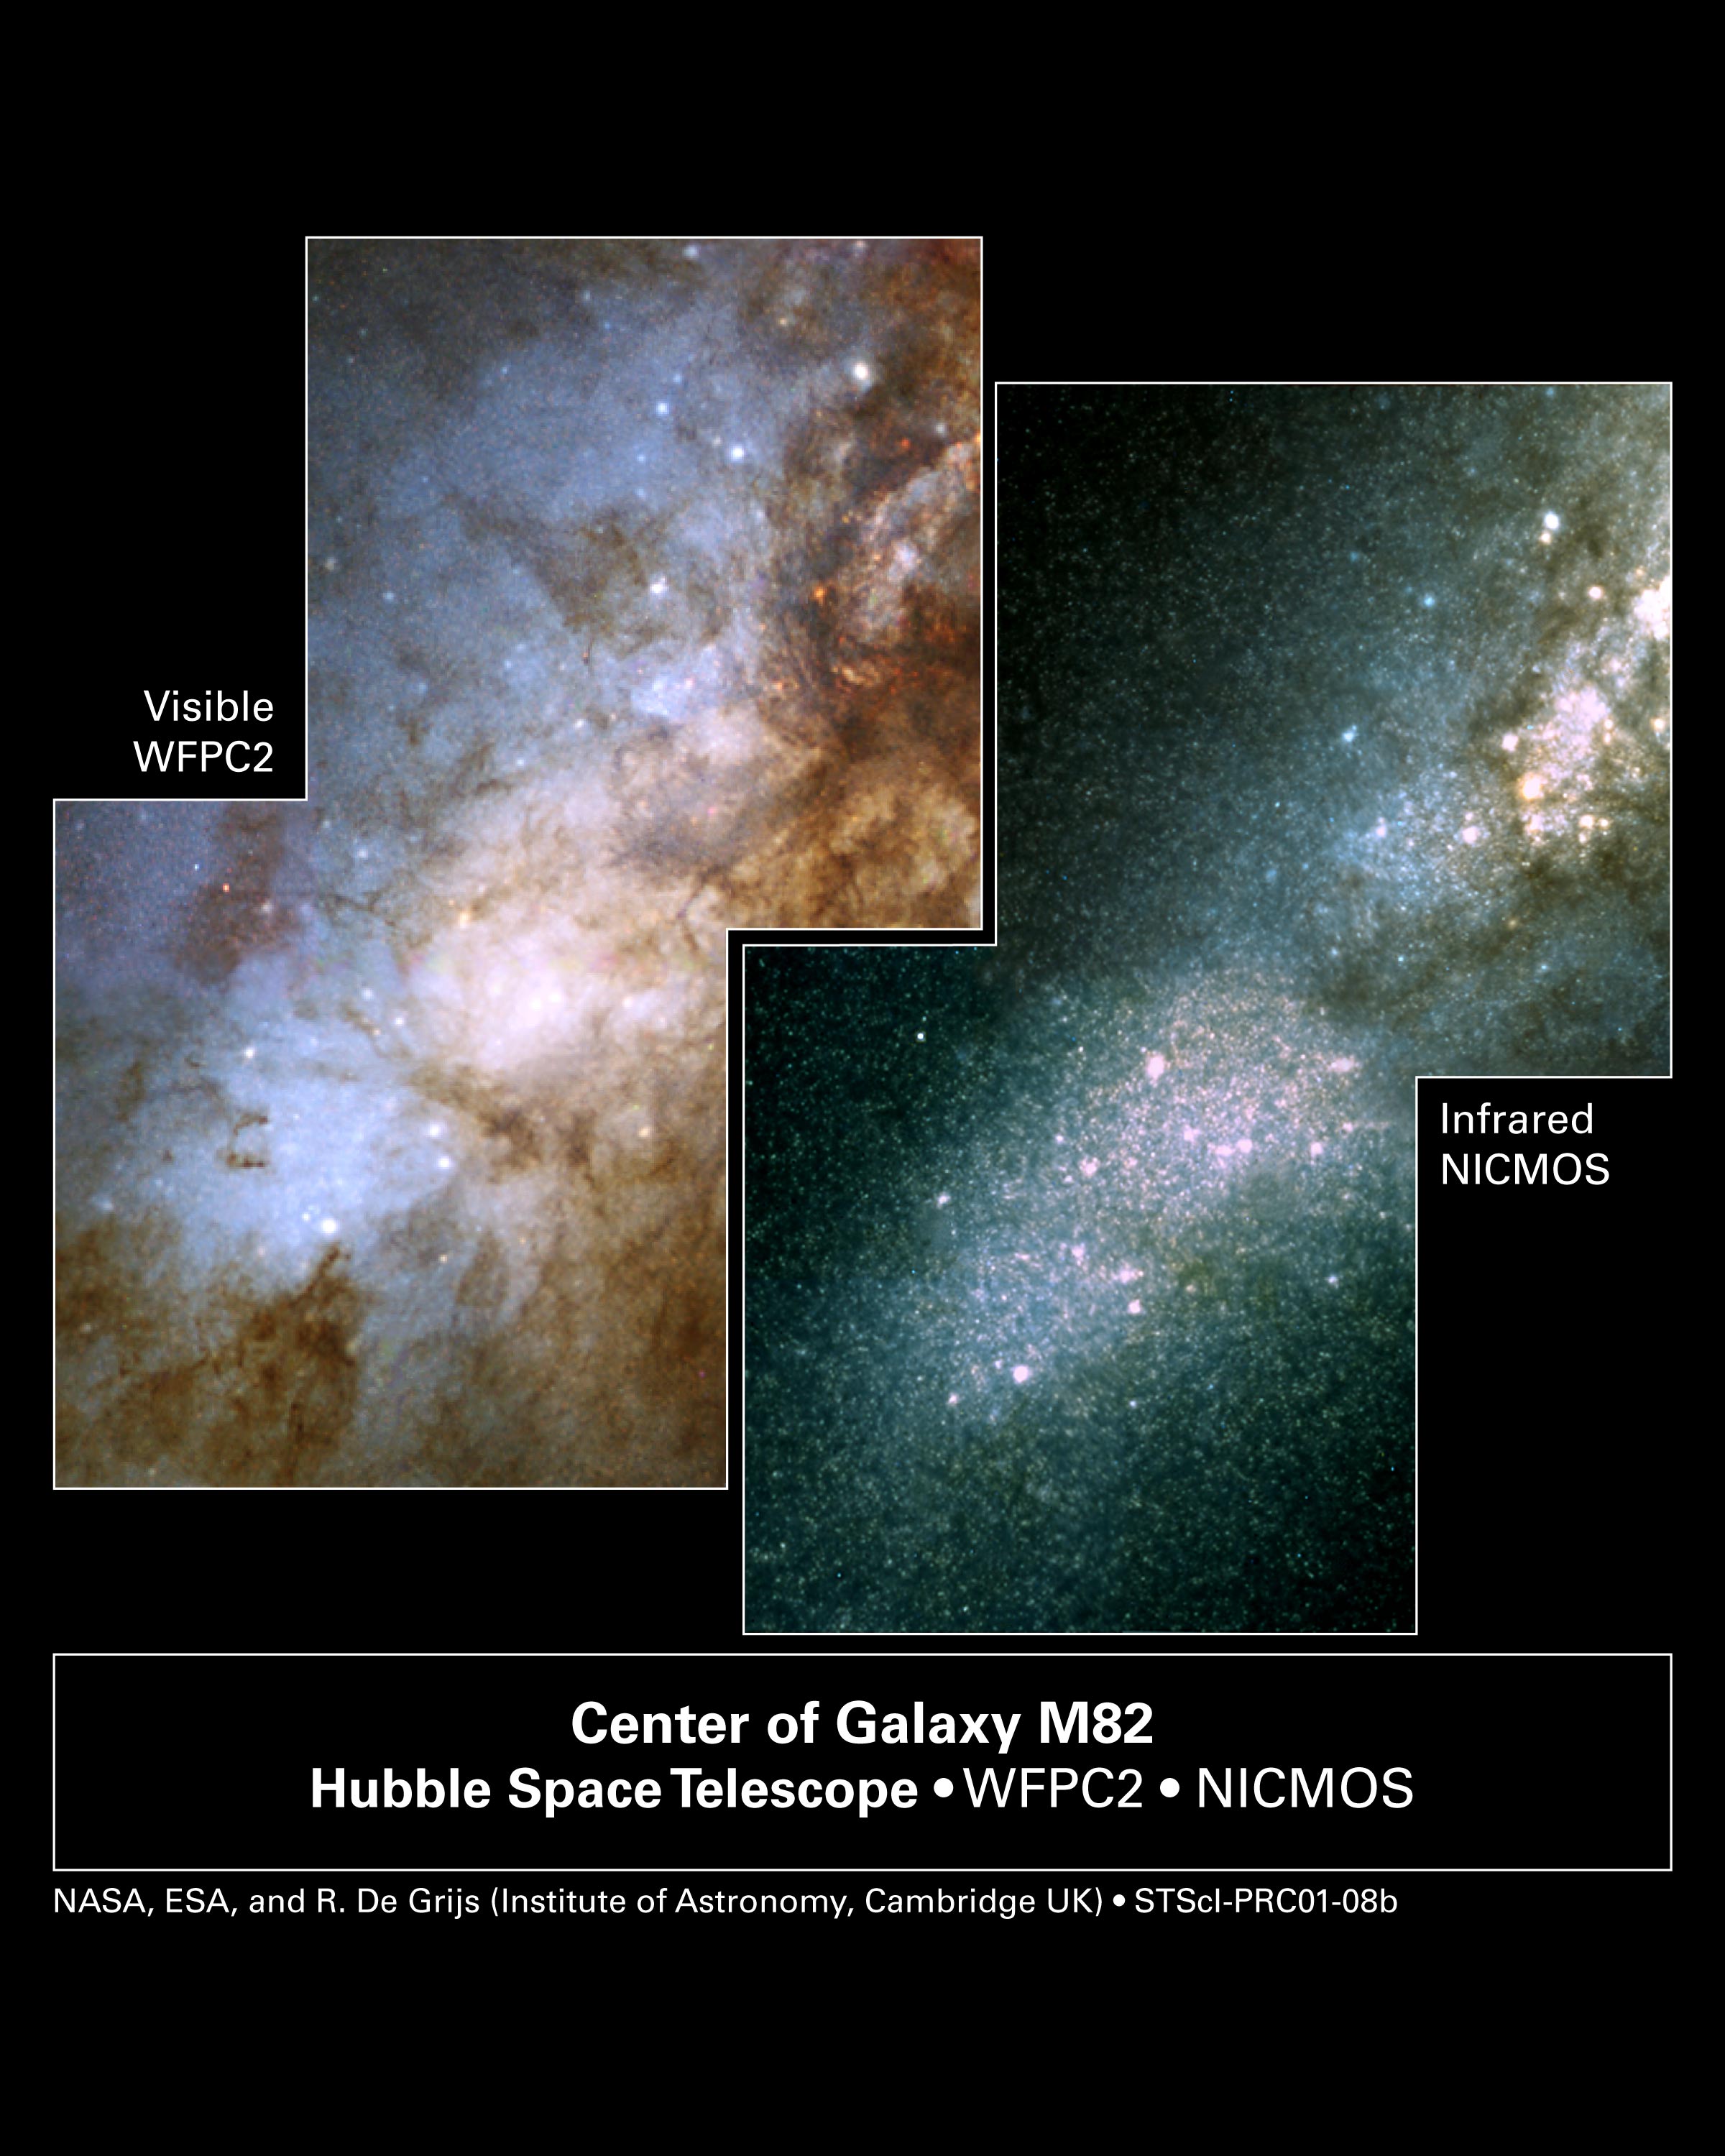

Hubble’s Visible and Infrared Views of Nearby Galaxies Yield Clues to Early Universe

NASA's Hubble Space Telescope snapped these two views of the heart of the galaxy M82. The image at left was taken in visible light; the picture at right, in infrared light. In the infrared view, the telescope's Near Infrared Camera and Multi-Object Spectrometer peered through thick dust lanes to find some of the galaxy's more than 100 super star clusters. The clusters are the larger pink and yellow dots scattered throughout the picture. They were formed during a violent collision with the galaxy M81 about 600 million years ago. The galaxy is 12 million light-years from Earth in the constellation Ursa Major. The pictures were taken Sept. 15, 1997.

Credit: NASA, ESA, R. de Grijs (Institute of Astronomy, Cambridge, UK)